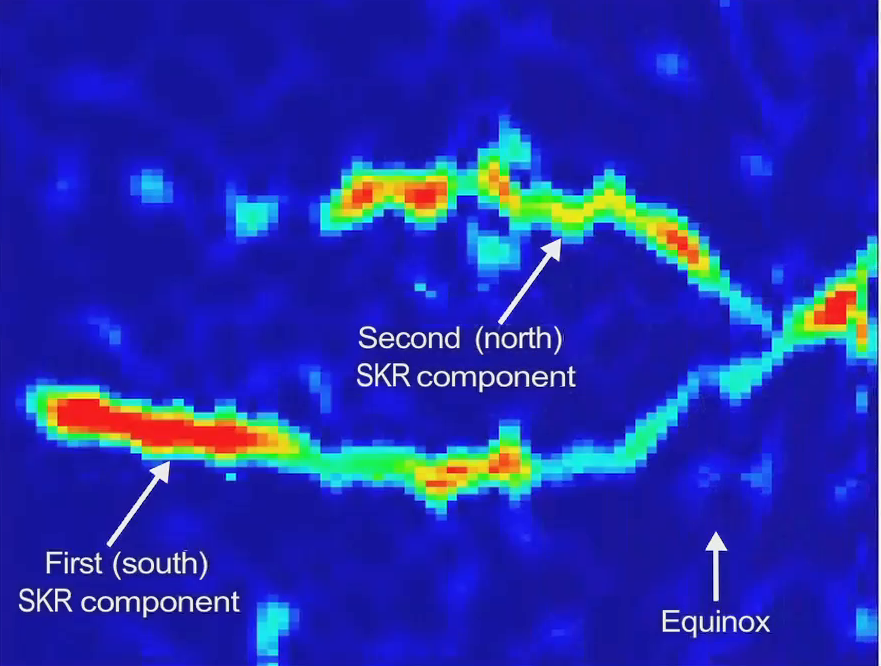

Saturn’s Radio Period Crossover

This spectrogram and video show a changing pattern of radio waves from Saturn known as Saturn Kilometric Radiation, as detected by NASA’s Cassini spacecraft.

Recent data from the radio and plasma wave instrument show that the variation in radio waves controlled by the planet’s rotation is different in the northern and southern hemispheres. Moreover, the northern and southern rotational variations also appear to change with the Saturnian seasons and the hemispheres have actually swapped rates. These two radio waves, converted to the human audio range, can be heard and seen in the new video.

Saturn emits radio waves known as Saturn Kilometric Radiation. To Cassini, they sound a bit like bursts of a spinning air raid siren, since the radio waves vary with each rotation of the planet. This kind of radio wave pattern had been previously used at Jupiter to measure the planet’s rotation rate, but Saturn turned out to be much more complicated.

The data shown here cover a period from 2004 to late 2010. Saturn’s equinox, when the sun shone directly over the planet’s equator, occurred in August 2009. That marked the beginning of spring in Saturn’s northern hemisphere. The crossover of the radio wave variations occurred around March 2010, seven months after equinox.

The colors indicate the emitted power of the radio waves, with red as the most powerful.

The vertical axis represents the rotation rate inside Saturn, from 11 hours at bottom to 10.4 hour at top. The bottom axis, representing time, spans from 2004 at left through 2011 at right.

The Cassini-Huygens mission is a cooperative project of NASA, the European Space Agency and the Italian Space Agency. NASA’s Jet Propulsion Laboratory, a division of the California Institute of Technology in Pasadena, Calif. manages the mission for NASA’s Science Mission Directorate, Washington, D.C. The radio and plasma wave science team is based at the University of Iowa, Iowa City.

[Caption updated Jan. 11, 2012]

Credit: NASA/JPL-Caltech/University of Iowa